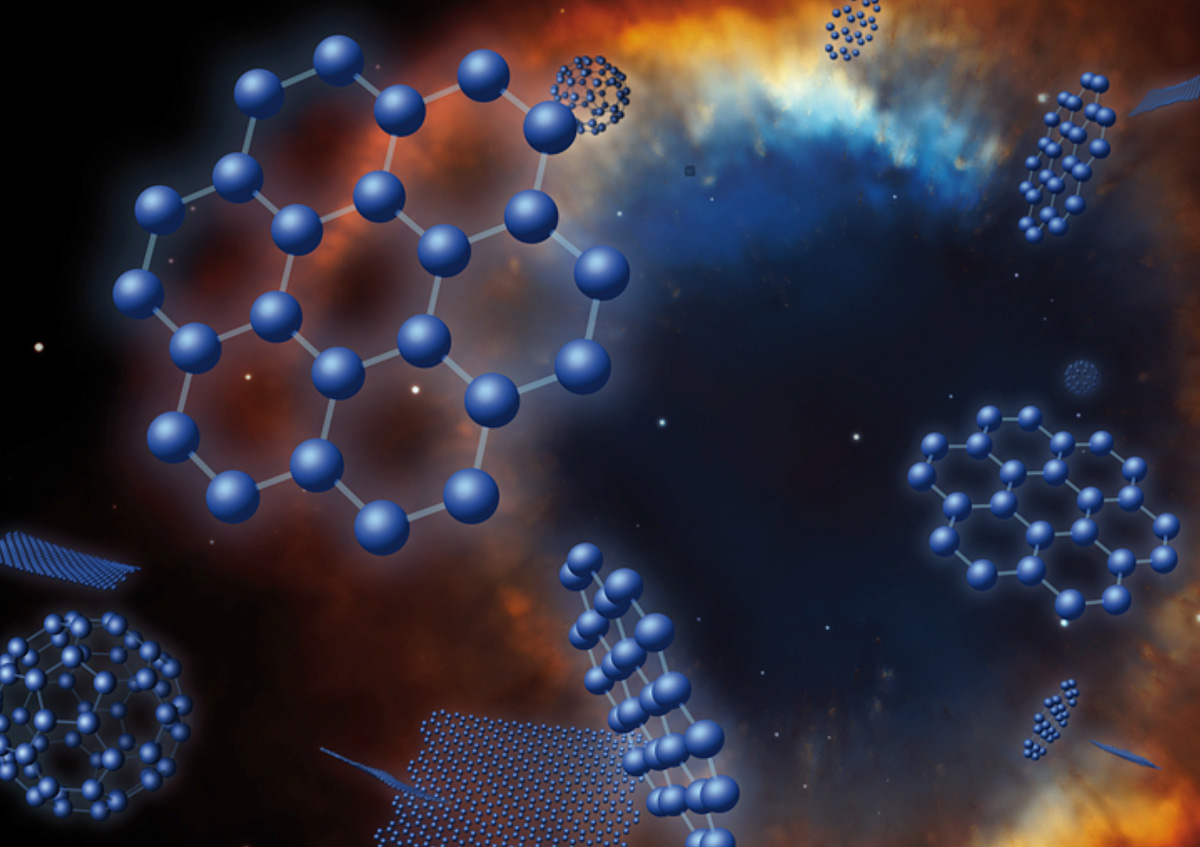

Graphene in Space (Artist’s Concept)

NASA’s Spitzer Space Telescope has spotted the signature of flat carbon flakes, called graphene, in space. If confirmed, this would be the first-ever cosmic detection of the material — which is arranged like chicken wire in flat sheets that are one atom thick.

Graphene was first synthesized in a lab in 2004, and subsequent research on its unique properties garnered the Nobel Prize in 2010. It’s as strong as it is thin, and conducts electricity as well as copper. Some think it’s the “material of the future,” with applications in computers, screens on electrical devices, solar panels and more.

Graphene in space isn’t going to result in any super-fast computers, but researchers are interested in learning more about how it is created. Understanding chemical reactions involving carbon in space may hold clues to how our own carbon-based selves and other life on Earth developed.

Spitzer identified signs of the graphene in two small galaxies outside of our own, called the Magellanic Clouds, specifically in the material shed by dying stars, called planetary nebulae. The infrared-sensing telescope also spotted a related molecule, called C70, in the same region — marking the first detection of this chemical outside our galaxy.

C70 and graphene belong to the fullerene family, which includes molecules called “buckyballs,” or C60. These carbon spheres contain 60 carbon atoms arranged like a soccer ball, and were named after their resemblance to the architectural domes of Buckminister Fuller. C70 molecules contain 70 carbon atoms and are longer in shape, more like a rugby ball.

Fullerenes have been found in meteorites carrying extraterrestrial gases, and water has been very recently encapsulated in buckyballs by using new laboratory techniques. These findings suggest fullerenes may have helped transport materials from space to Earth long ago, possibly helping to kick-start life.

According to astronomers, the graphene, buckyballs and C70 might be forming when shock waves generated by dying stars break apart hydrogen-containing carbon grains.

NASA’s Jet Propulsion Laboratory, Pasadena, Calif., manages the Spitzer Space Telescope mission for NASA’s Science Mission Directorate, Washington. Science operations are conducted at the Spitzer Science Center at the California Institute of Technology in Pasadena. Caltech manages JPL for NASA.

Credit: NASA/IAC/NOAO/ESA/STScI/NRAO